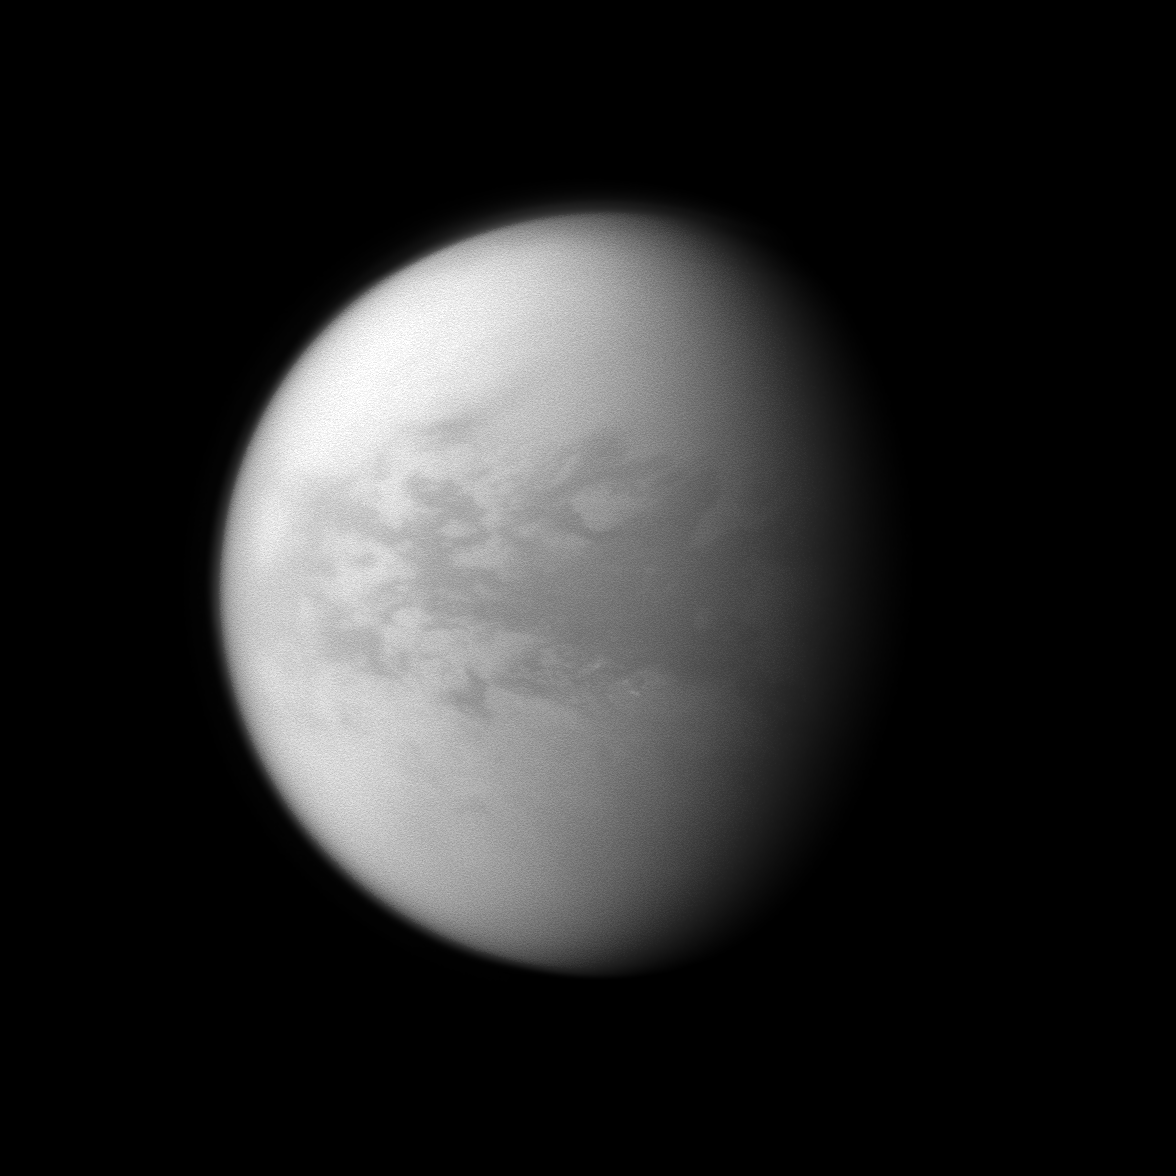

Behold Belet

The Cassini spacecraft looks at Belet, a dark region on Saturn’s largest moon, Titan.

This large region on the moon has a low albedo, meaning it diffusely reflects little light. See PIA11149 to learn more. This view looks toward the trailing hemisphere of Titan (5,150 kilometers, or 3,200 miles across). North on Titan is up and rotated 2 degrees to the right.

The image was taken with the Cassini spacecraft narrow-angle camera on Jan. 15, 2010 using a spectral filter sensitive to wavelengths of near-infrared light centered at 938 nanometers. The view was acquired at a distance of approximately 1.2 million kilometers (746,000 miles) from Titan and at a Sun-Titan-spacecraft, or phase, angle of 51 degrees. Image scale is 7 kilometers (4 miles) per pixel.

The Cassini-Huygens mission is a cooperative project of NASA, the European Space Agency and the Italian Space Agency. The Jet Propulsion Laboratory, a division of the California Institute of Technology in Pasadena, manages the mission for NASA’s Science Mission Directorate, Washington, D.C. The Cassini orbiter and its two onboard cameras were designed, developed and assembled at JPL. The imaging operations center is based at the Space Science Institute in Boulder, Colo.

Credit: NASA/JPL/Space Science Institute